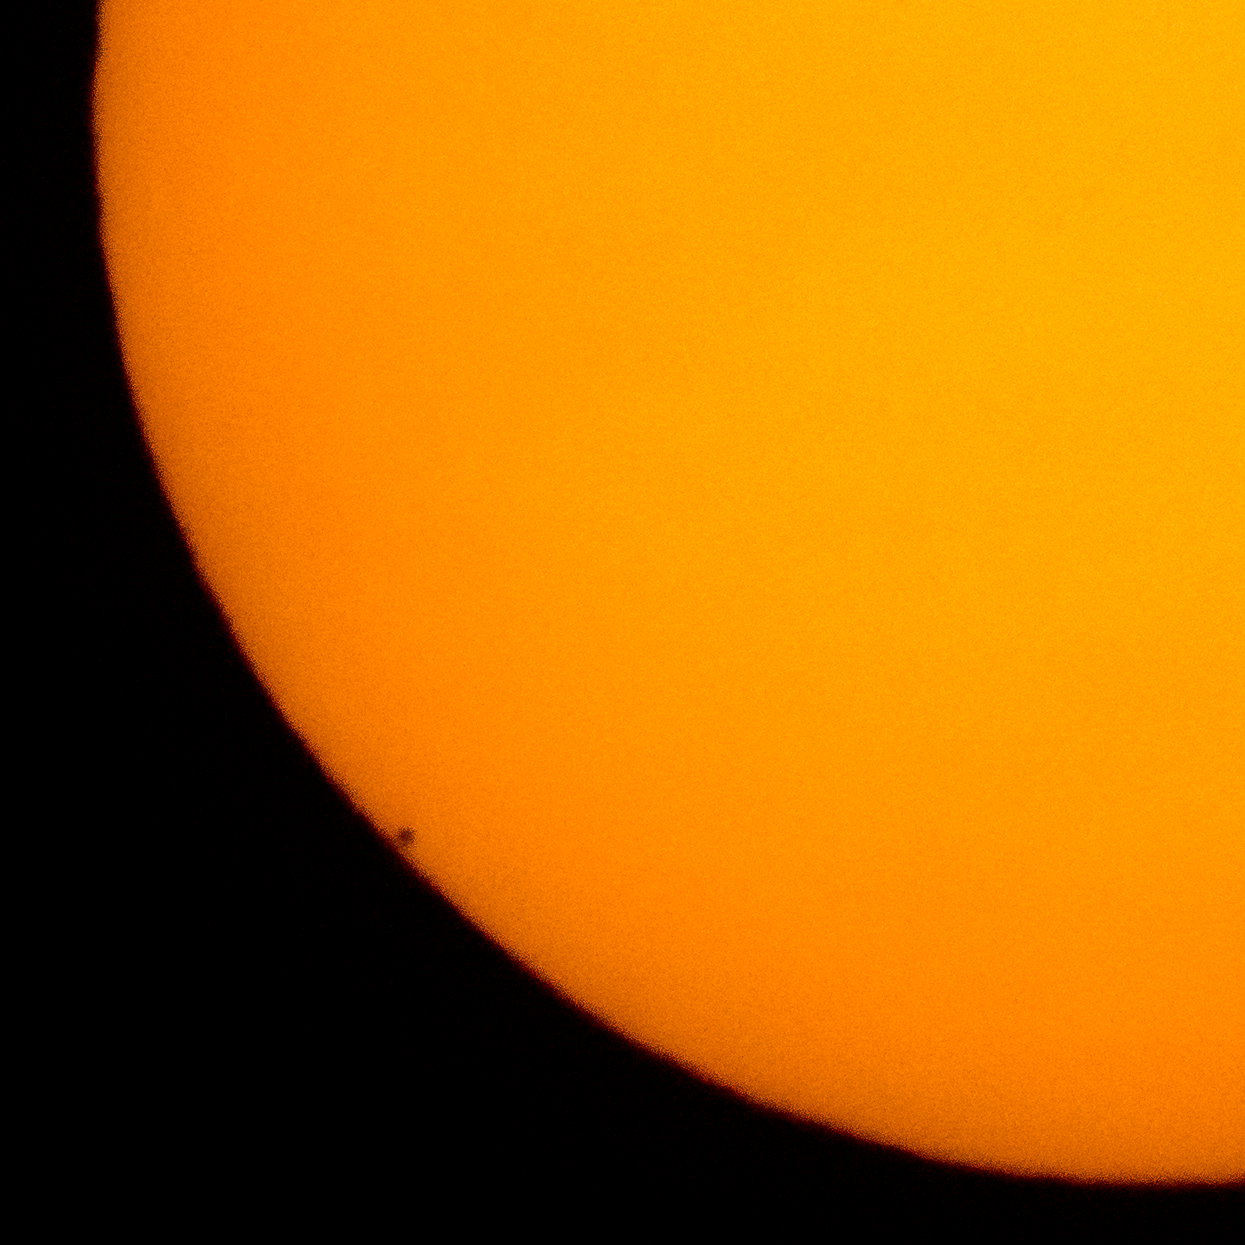

Mercury Solar Transit

The planet Mercury is seen in silhouette, lower left of image, as it transits across the face of the sun, Monday, May 9, 2016, as viewed from Boyertown, Pennsylvania. Mercury passes between Earth and the sun only about 13 times a century, with the previous transit taking place in 2006.

Credit: NASA/Bill Ingalls